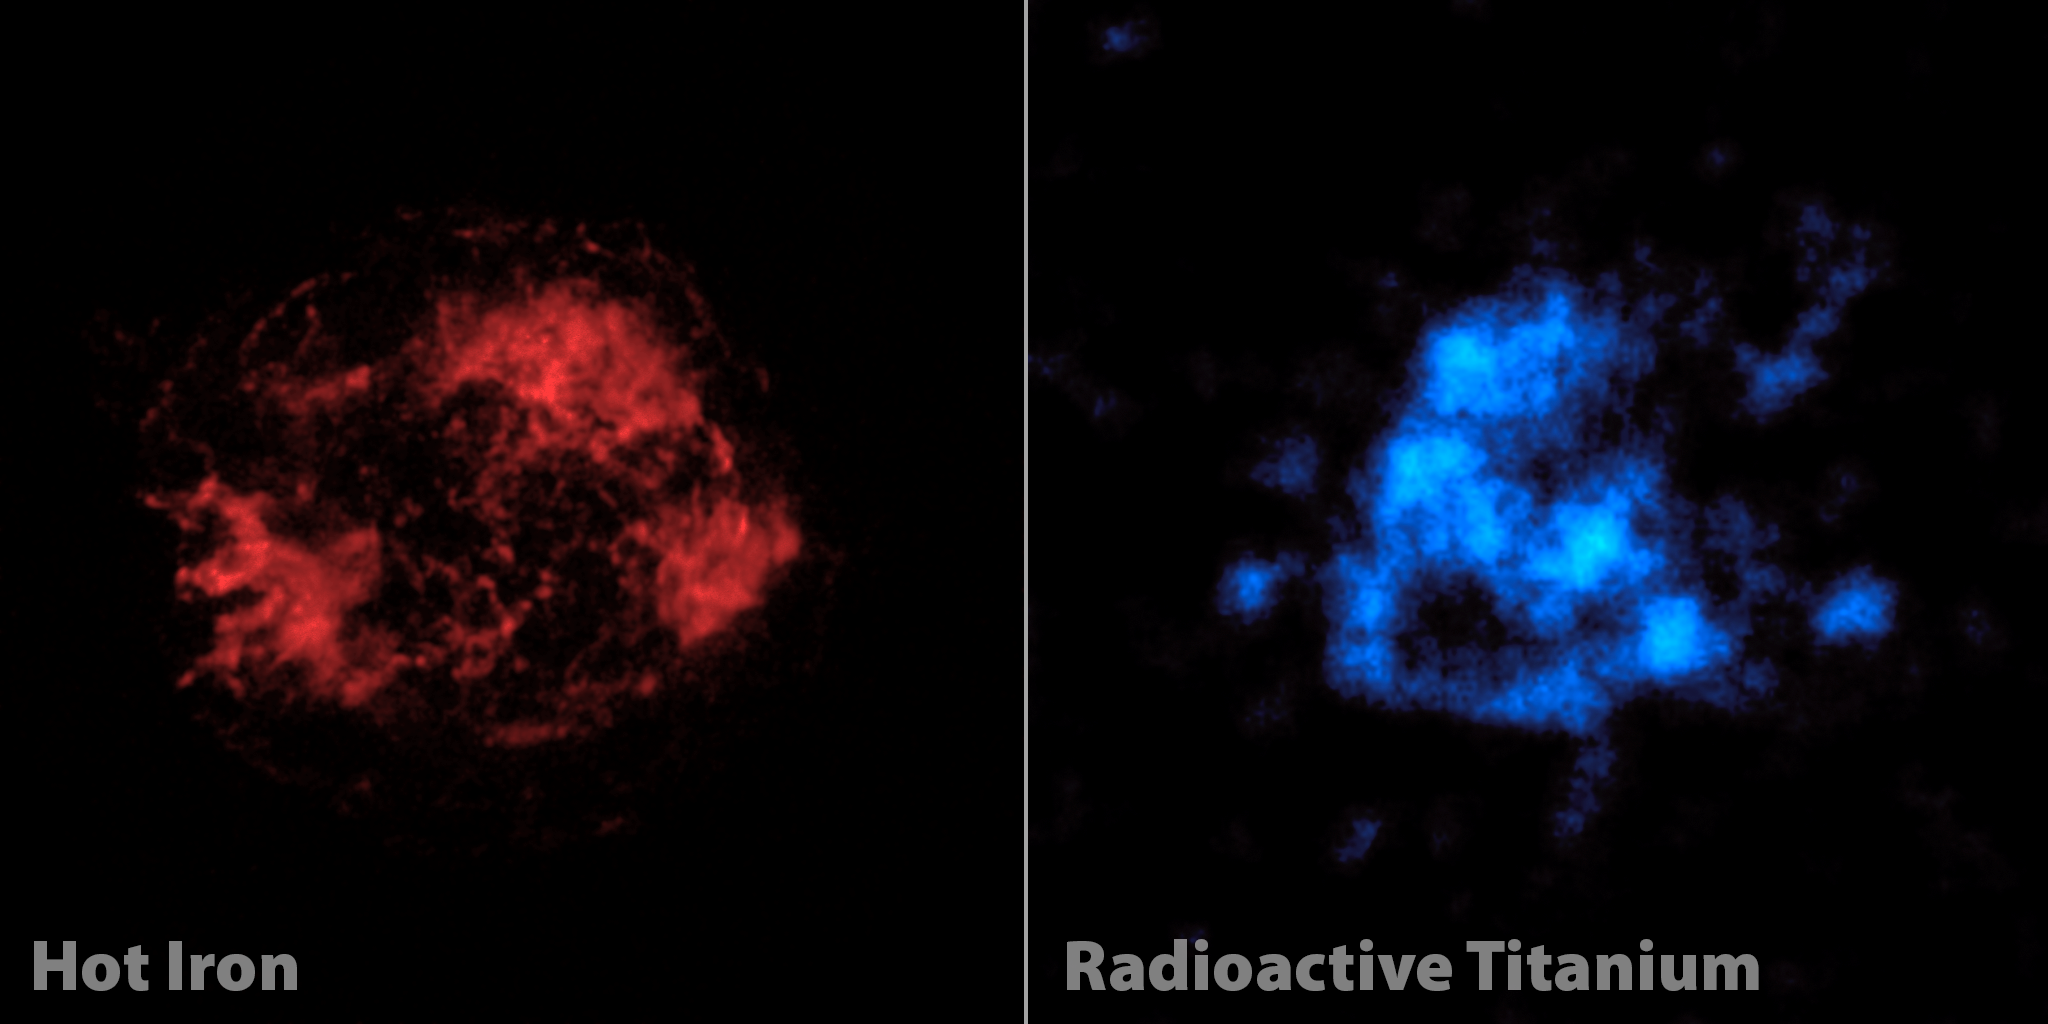

The Case of Missing Iron in Cassiopeia A

When astronomers first looked at images of a supernova remnant called Cassiopeia A, captured by NASA’s Nuclear Spectroscopic Telescope Array, or NuSTAR, they were shocked. What they saw didn’t match previous observations. The mystery of Cassiopeia A (Cas A), a massive star that exploded in a supernova more than 11,000 years ago, continues to confound researchers.

Previously, NASA’s Chandra X-ray Observatory and other telescopes had taken images of Cas A using low-energy X-rays (left). These images show elements, such as iron, that were heated by shock waves released in the explosion. The iron is seen mainly in the outer portions of the star.

NuSTAR is the first telescope capable of creating maps of radioactive material in Cas A, which — unlike the iron seen by Chandra — glows even without heating. It is a more direct tracer of what happened right when the star exploded. NuSTAR is able to take pictures of radioactive titanium-44, which gives off high-energy X-rays that the telescope was designed to see.

NuSTAR’s view of titanium doesn’t match Chandra’s view of iron, as seen in this comparison. Astronomers had thought the pictures would line up because the two elements were forged together in the supernova blast. It’s possible that the iron is in fact present with the titanium at the heart of the star, but that we can’t see it because it’s too faint or cool. It’s also possible that an entirely new theory of supernova explosions is needed to explain why iron is not in Cas A’s core.

NuSTAR is a Small Explorer mission led by the California Institute of Technology in Pasadena and managed by NASA’s Jet Propulsion Laboratory, also in Pasadena, for NASA’s Science Mission Directorate in Washington. The spacecraft was built by Orbital Sciences Corporation, Dulles, Va. Its instrument was built by a consortium including Caltech; JPL; the University of California, Berkeley; Columbia University, N.Y.; NASA’s Goddard Space Flight Center, Greenbelt, Md.; the Danish Technical University in Denmark; Lawrence Livermore National Laboratory, Livermore, Calif.; ATK Aerospace Systems, Goleta, Calif., and with support from the Italian Space Agency (ASI) Science Data Center, Rome, Italy.

NuSTAR’s mission operations center is at UC Berkeley, with ASI providing its equatorial ground station located at Malindi, Kenya. The mission’s outreach program is based at Sonoma State University, Rohnert Park, Calif. NASA’s Explorer Program is managed by Goddard. JPL is managed by Caltech for NASA.

Credit: NASA/JPL-Caltech/CXC/SAO